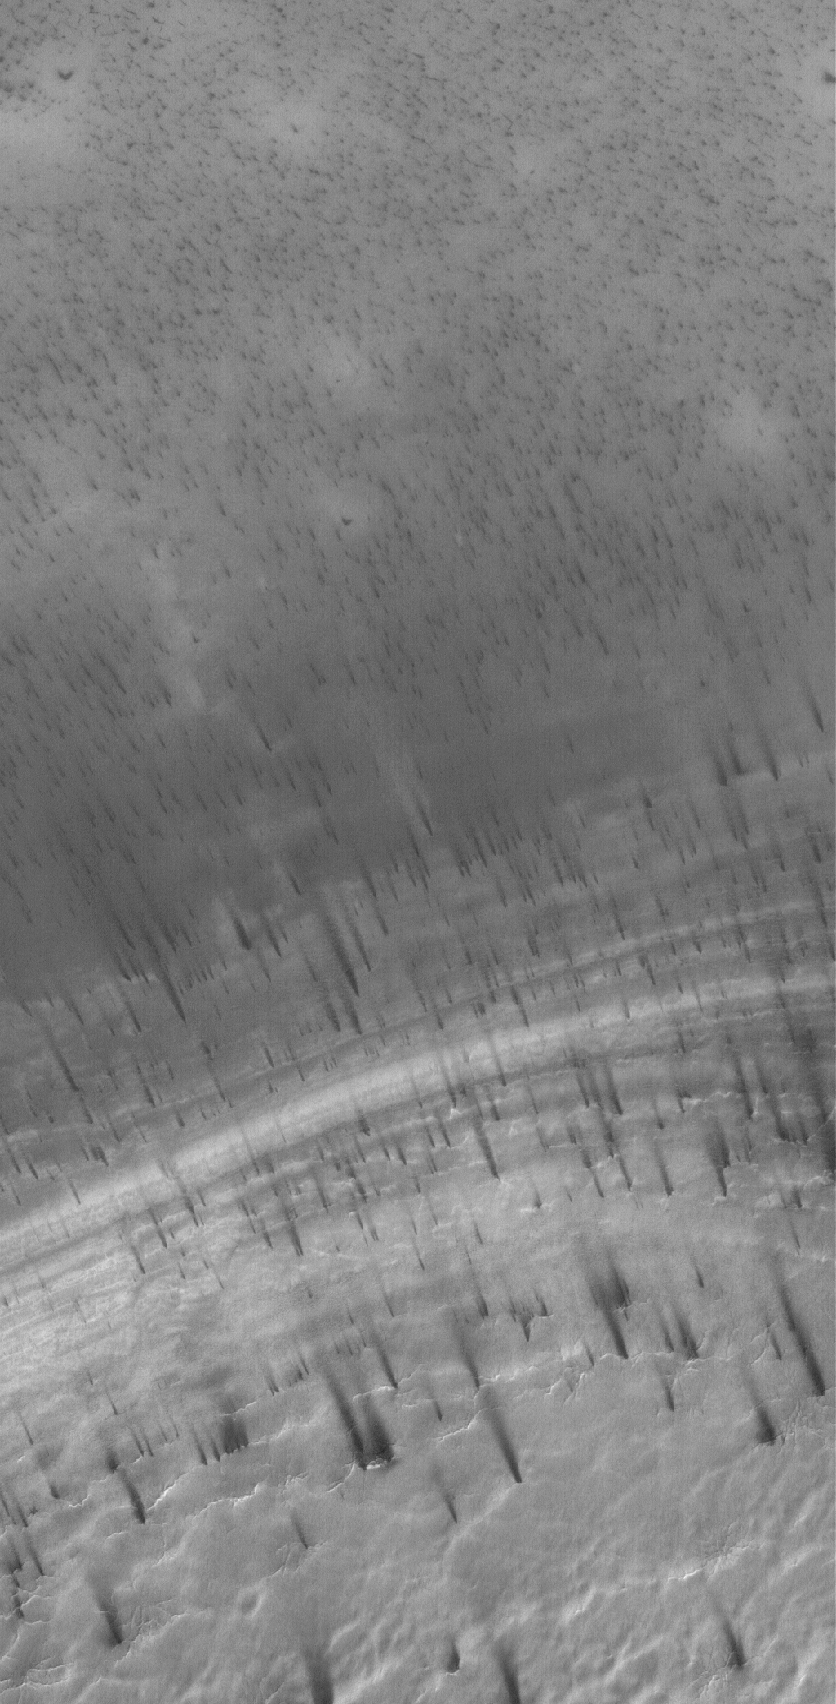

Defrosting Terrain

29 June 2005
This Mars Global Surveyor (MGS) Mars Orbiter Camera (MOC) image shows dark spots and streaks formed in seasonal frost covering terrain in the martian south polar region. This springtime image shows the frost, which formed in the previous autumn and winter, as it is starting to change and sublime away. Dark streaks indicate the direction of winds that have moved some of the defrosting material.

Location near: 84.7°S, 259.3°W
Image width: ~3 km (~1.9 mi)
Illumination from: upper left
Season Southern Spring

Credit: NASA/JPL/Malin Space Science Systems